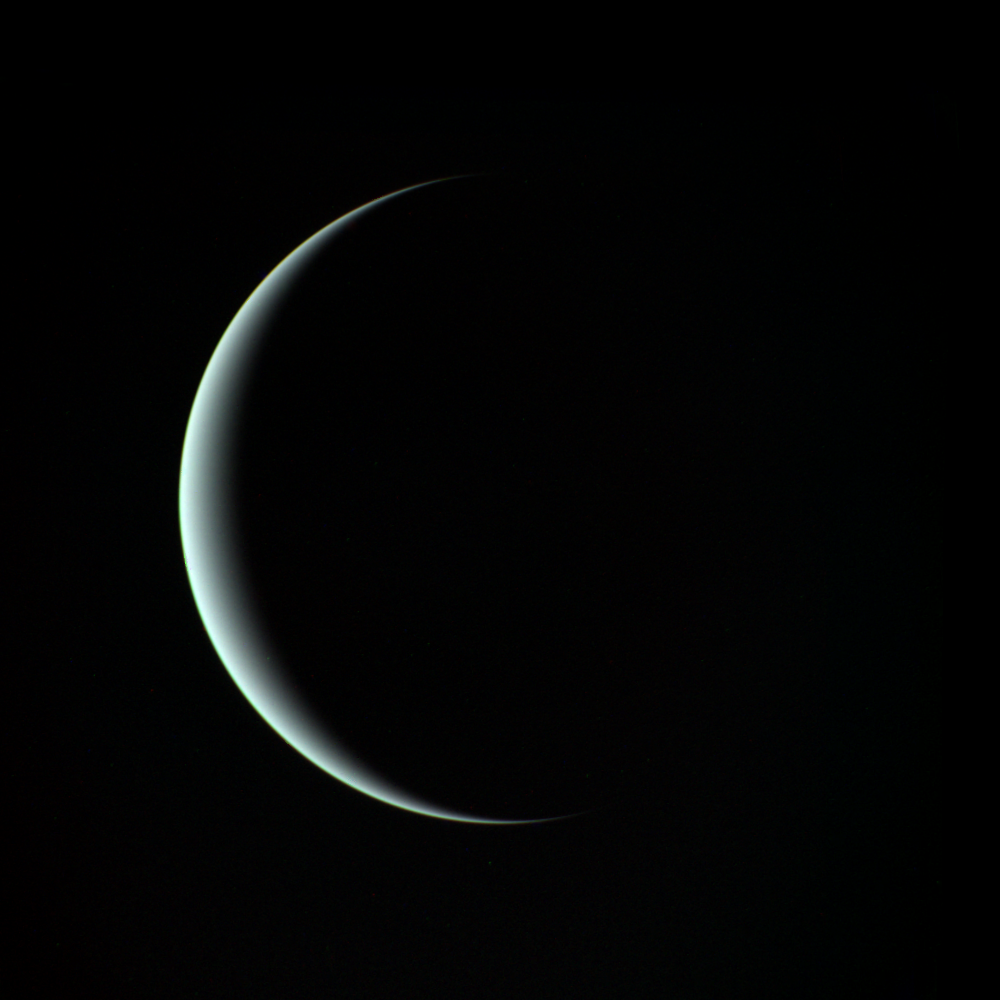

Uranus

This is a view of Uranus taken by Voyager 2. This image was taken through three color filters and recombined to produce the color image. JPL manages and controls the Voyager project for NASA’s Office of Space Science.

Credit: NASA/JPL